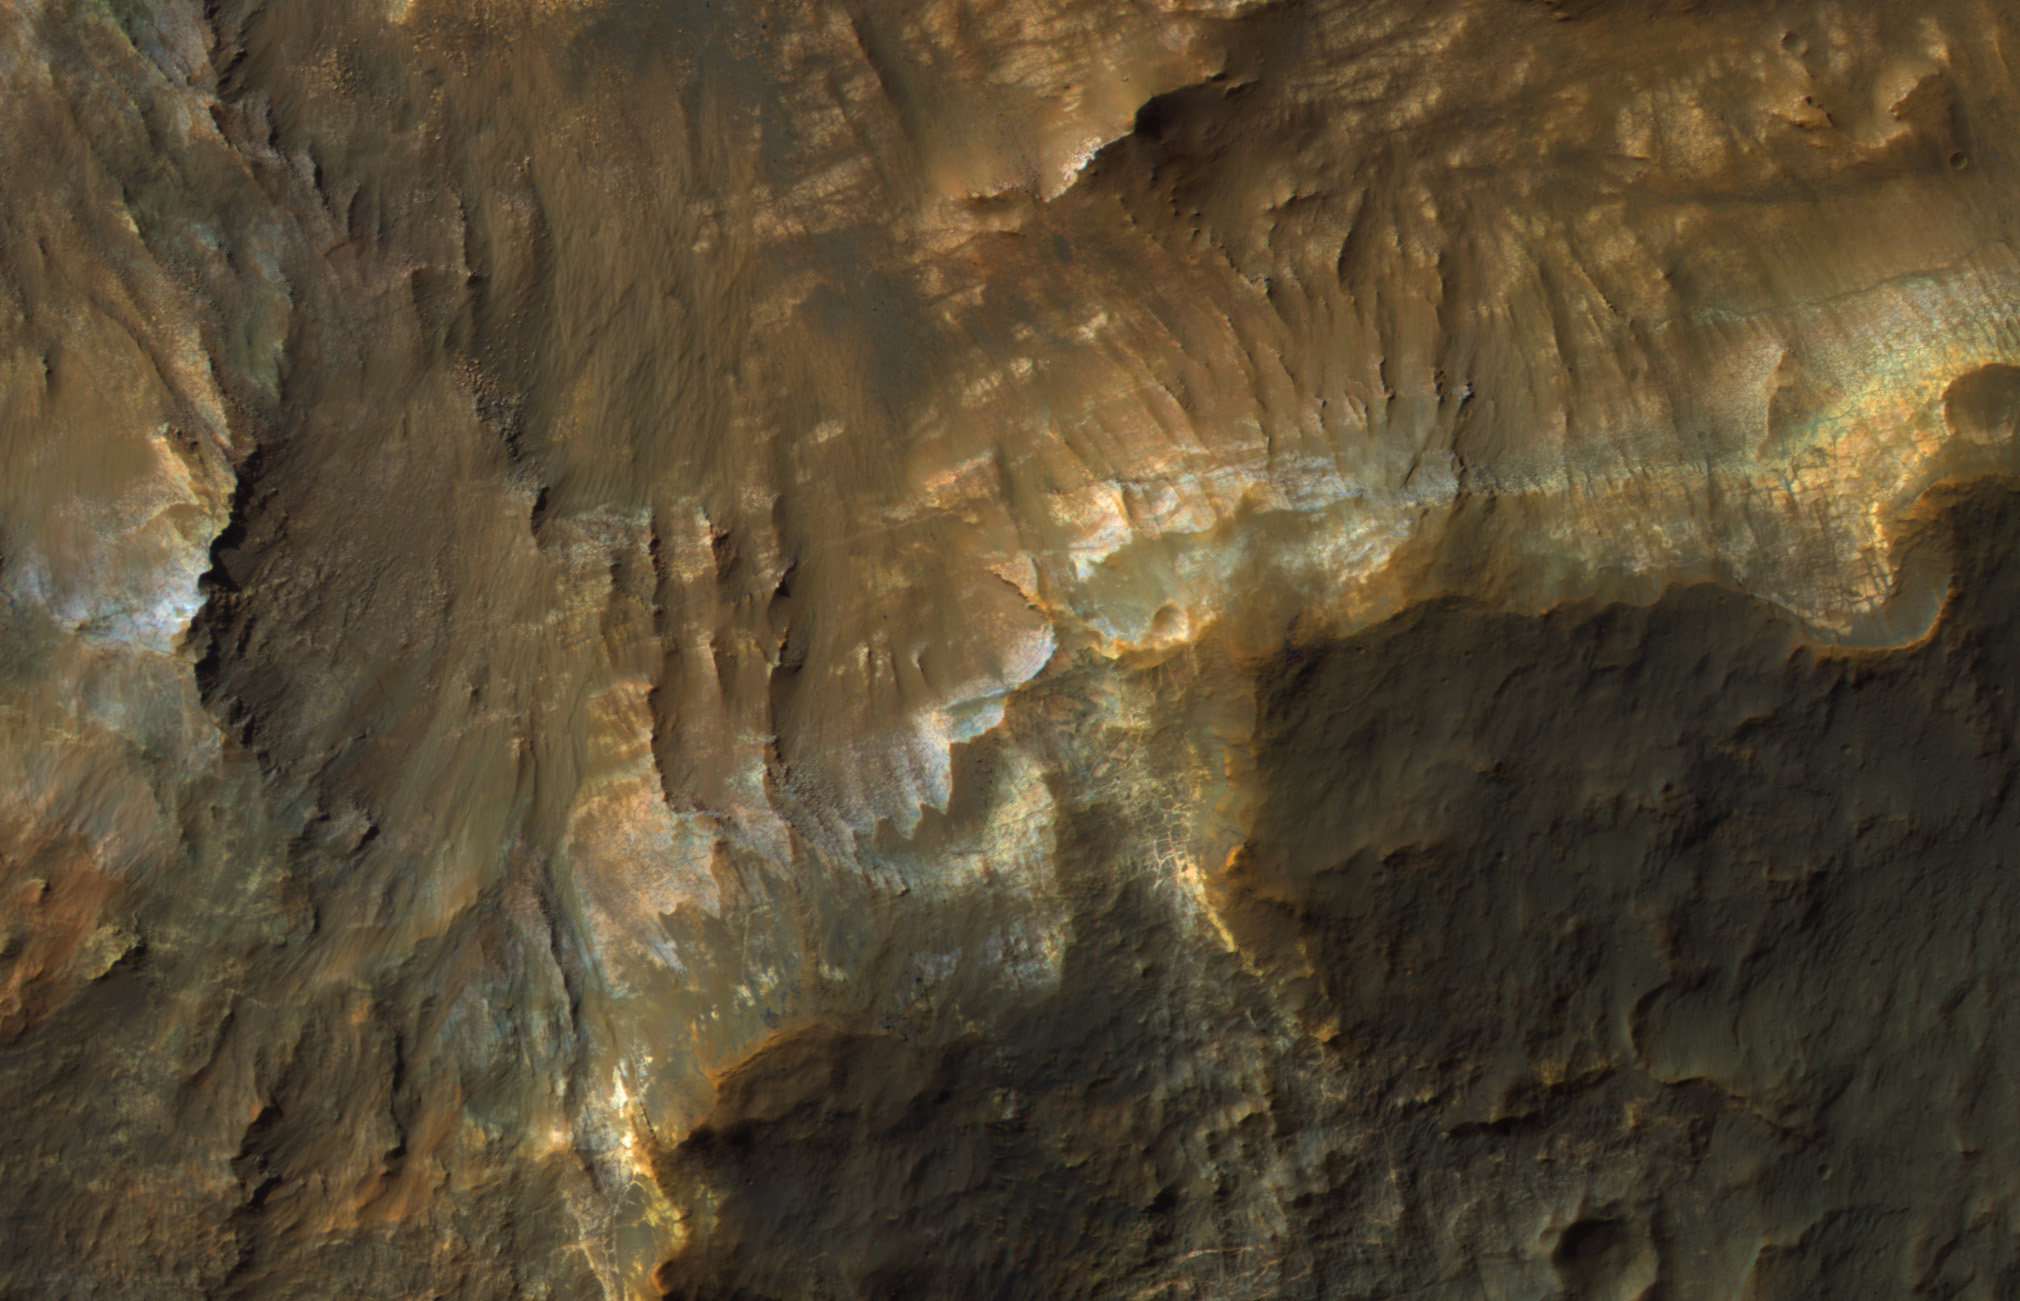

Colorful Layers in Ariadnes Colles

The map is projected here at a scale of 50 centimeters (19.7 inches) per pixel.
[The original image scale is 50.9 centimeters (20.0 inches) per pixel (with 2 x 2 binning); objects on the order of 153 centimeters (60.2 inches) across are resolved.] North is up.
This color image from NASA’s Mars Reconnaissance Orbiter (MRO) shows bedrock layers of diverse colors and composition.

The University of Arizona, Tucson, operates HiRISE, which was built by Ball Aerospace & Technologies Corp., Boulder, Colorado. NASA’s Jet Propulsion Laboratory, a division of Caltech in Pasadena, California, manages the Mars Reconnaissance Orbiter Project for NASA’s Science Mission Directorate, Washington.

Credit: NASA/JPL-Caltech/Univ. of Arizona